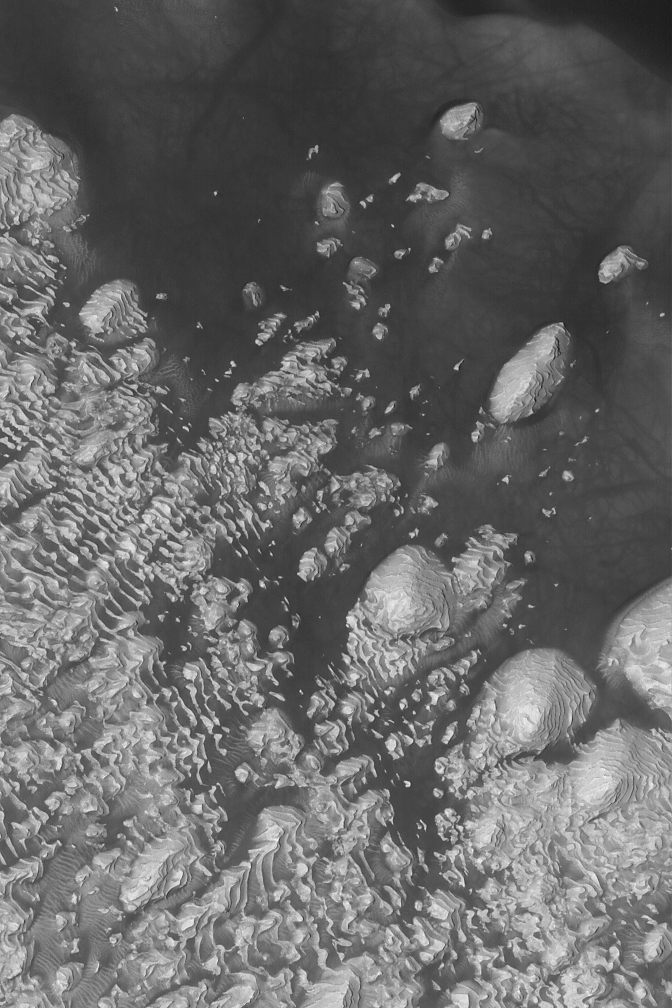

Sedimentary Rocks of 8°N, 7°W

11 September 2004
An impact crater in western Arabia Terra at 8°N, 7°W, exhibits some of the most fantastic sedimentary rock outcrops on Mars. This Mars Global Surveyor (MGS) Mars Orbiter Camera (MOC) image shows an example. The crater interior has hundreds of sedimentary rock layers, each of a similar thickness and similar physical properties. The similarities between beds and their repeated nature have been used to suggest that the crater was once the site of a lake. Today, the sedimentary rocks are eroded and dark, windblown sand covers some of them. Faults cut and offset beds in some places. The image covers an area approximately 3 km (1.9 mi) across and is illuminated by sunlight from the left/lower left.

Credit: NASA/JPL/Malin Space Science Systems